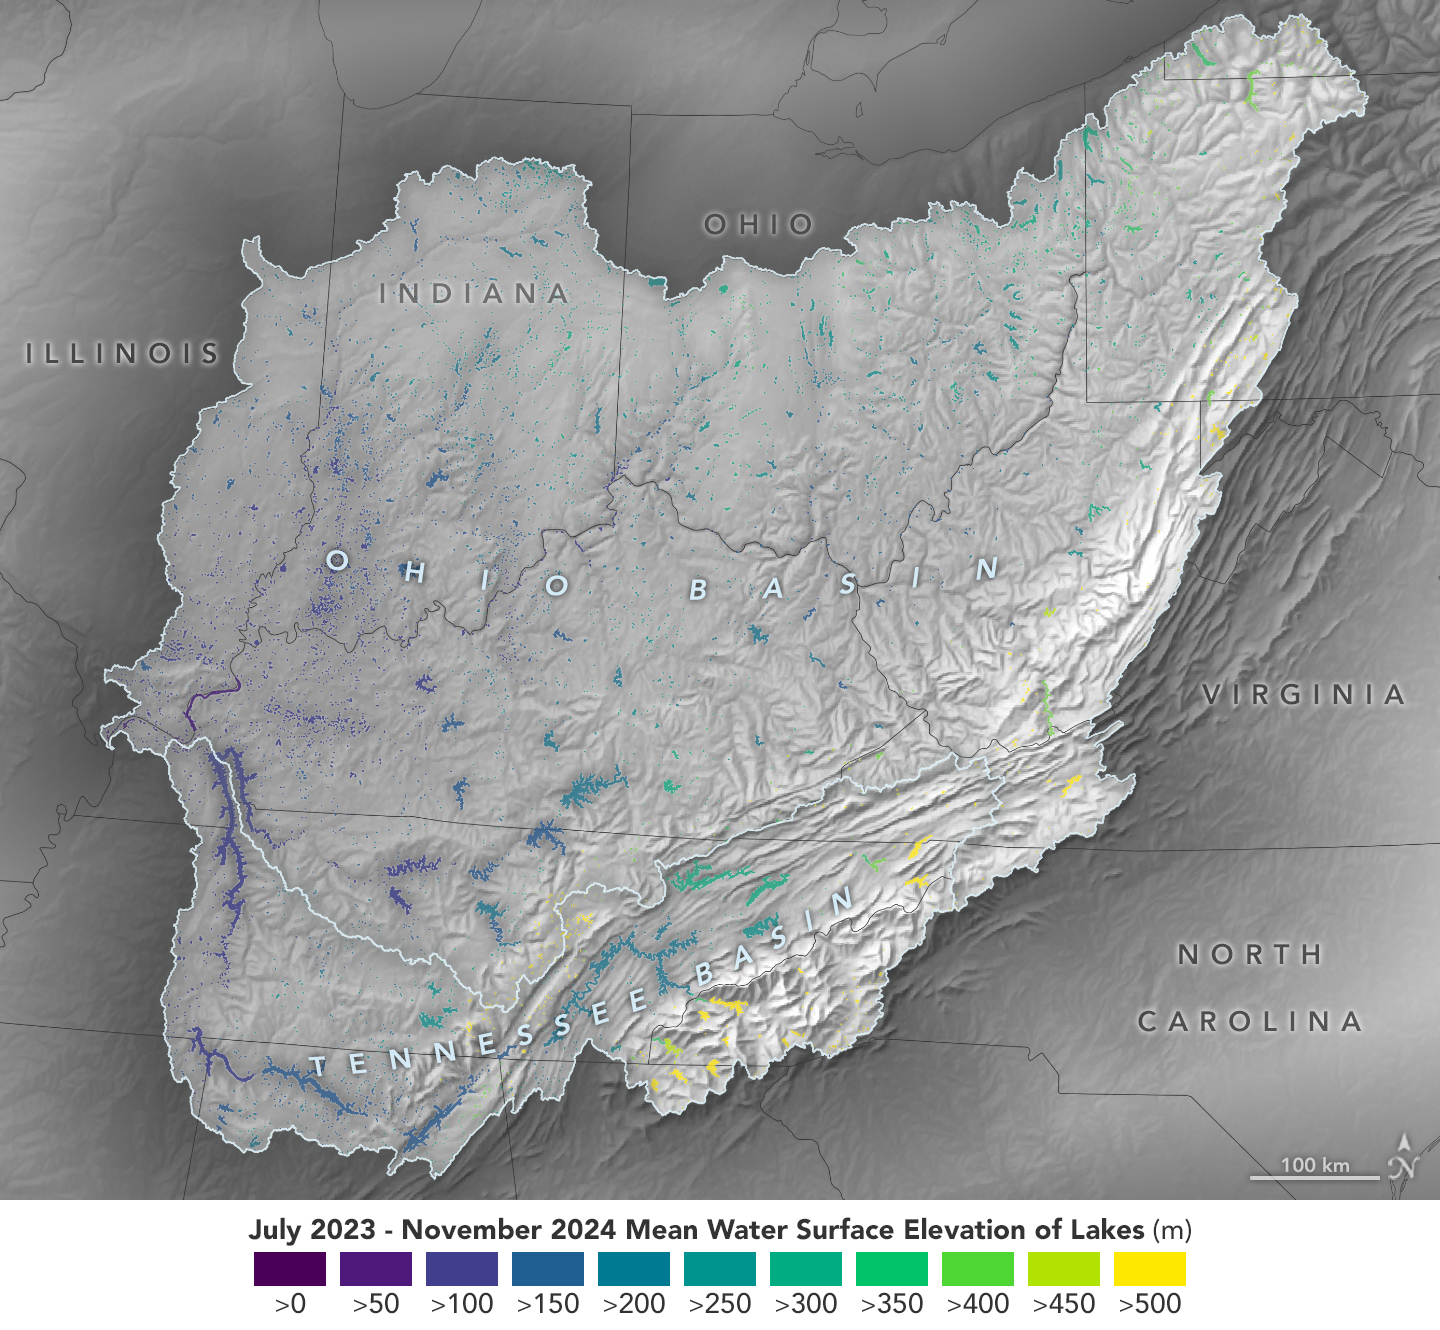

Ohio Basin Lakes Water Levels

This visualization based on data from the Surface Water and Ocean Topography (SWOT) satellite shows the average water level for lakes and reservoirs in the Ohio River Basin from July 2023 to November 2024.

Yellow indicates values greater than 1,600 feet (500 meters) above sea level, and dark purple represents water levels less than 330 feet (100 meters). Comparing how such levels change can help hydrologists measure water availability over time in a local area or across a watershed.

Since early 2023, SWOT has been measuring the height of nearly all water on Earth’s surface – including oceans, lakes, reservoirs, and rivers – covering nearly the entire globe at least once every 21 days. The satellite also measures the horizontal extent of water in freshwater bodies. Earlier this year, the SWOT mission started making validated data (processed measurements that have been checked for accuracy) publicly available.

SWOT was jointly developed by NASA and the French space agency, CNES (Centre National d’Études Spatiales), with contributions from the Canadian Space Agency (CSA) and the UK Space Agency. NASA’s Jet Propulsion Laboratory, which is managed for the agency by Caltech in Pasadena, California, leads the U.S. component of the project. For the flight system payload, NASA provided the KaRIn instrument, a GPS science receiver, a laser retroreflector, a two-beam microwave radiometer, and NASA instrument operations. CNES provided the Doppler Orbitography and Radioposition Integrated by Satellite (DORIS) system, the dual frequency Poseidon altimeter (developed by Thales Alenia Space), the KaRIn radio-frequency subsystem (together with Thales Alenia Space and with support from the UK Space Agency), the satellite platform, and ground operations. CSA provided the KaRIn high-power transmitter assembly. NASA provided the launch vehicle and the agency’s Launch Services Program, based at Kennedy Space Center, managed the associated launch services.

Credit: NASA Earth Observatory